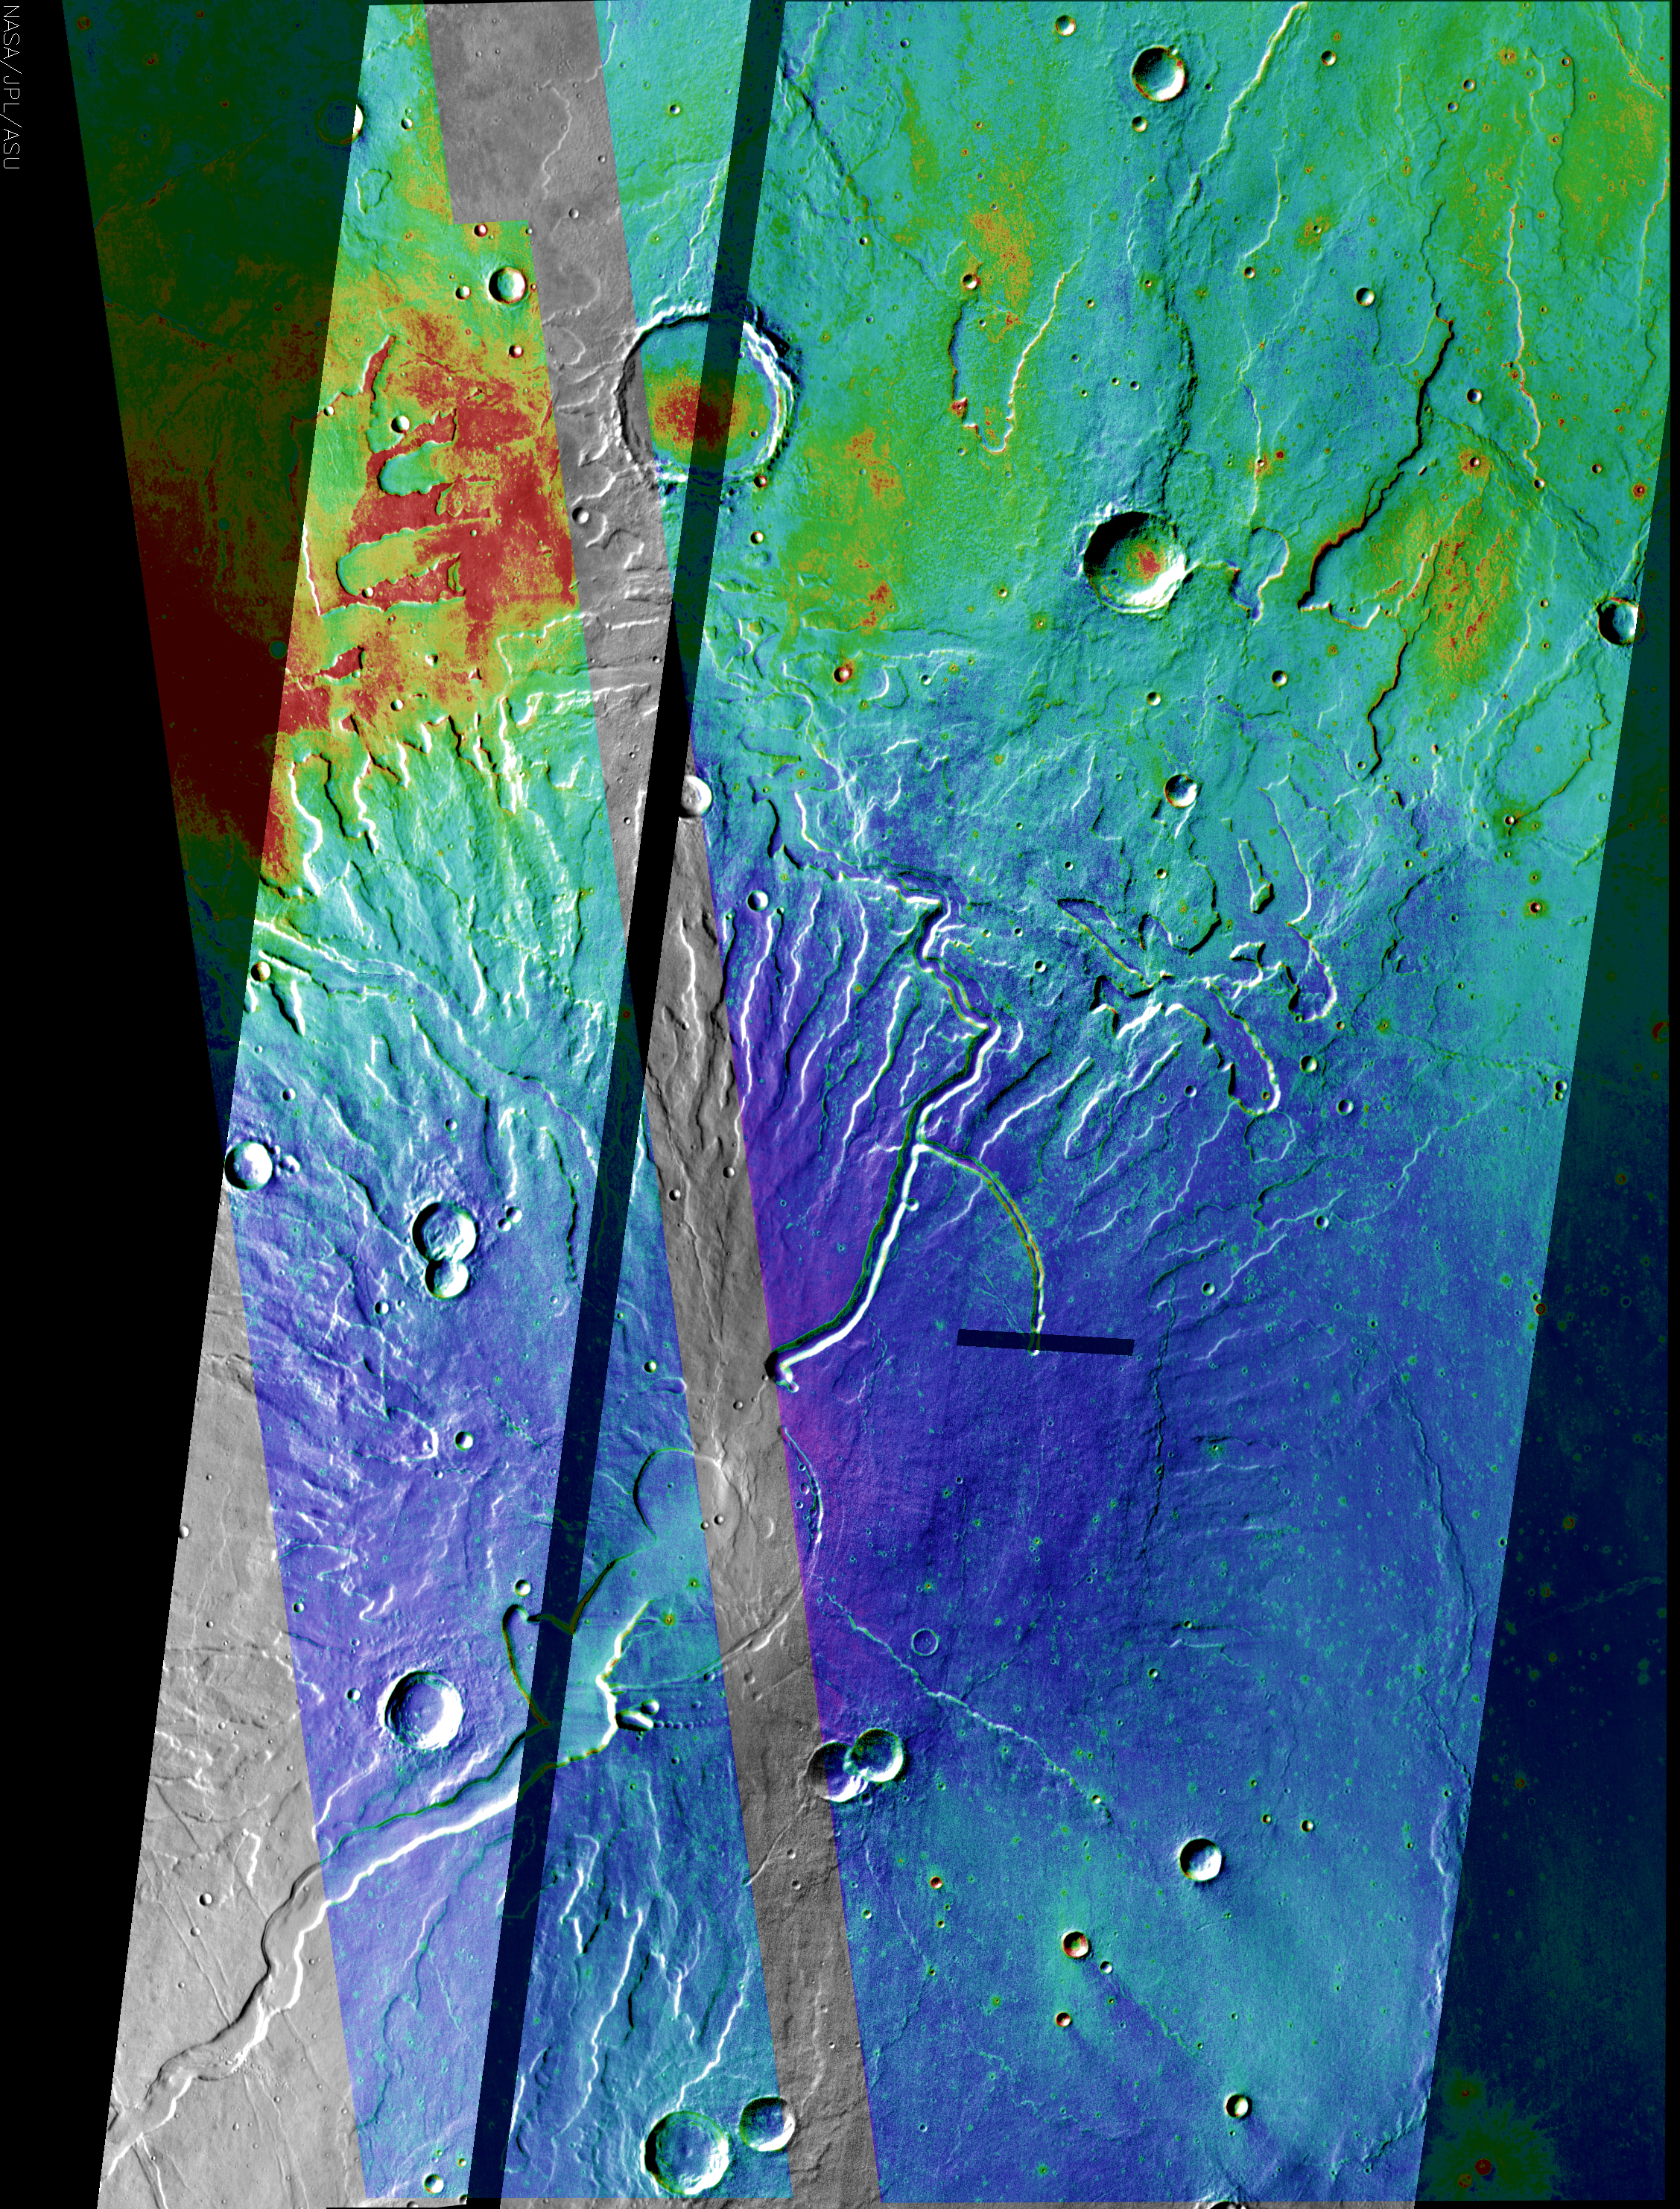

Tyrrhena Patera Mosaic

This image of Tyrrhena Patera is a mosaic of daytime thermal infrared images colorized with a mosaic of nighttime temperature images (purple/blue is coldest, yellow/red is warmest).

The colder nighttime temperatures (blue hues) in the caldera and on the flanks of the volcano indicate that this area is likely covered with finer-grained materals. This contrasts strongly against the warm (red) area to the northwest. These warmer temperatures indicate a rockier surface, possibly even exposed bedrock. This is especially probably where the red hues conform with the topography.

Note: this THEMIS visual image has not been radiometrically nor geometrically calibrated for this preliminary release. An empirical correction has been performed to remove instrumental effects. A linear shift has been applied in the cross-track and down-track direction to approximate spacecraft and planetary motion. Fully calibrated and geometrically projected images will be released through the Planetary Data System in accordance with Project policies at a later time.

NASA’s Jet Propulsion Laboratory manages the 2001 Mars Odyssey mission for NASA’s Office of Space Science, Washington, D.C. The Thermal Emission Imaging System (THEMIS) was developed by Arizona State University, Tempe, in collaboration with Raytheon Santa Barbara Remote Sensing. The THEMIS investigation is led by Dr. Philip Christensen at Arizona State University. Lockheed Martin Astronautics, Denver, is the prime contractor for the Odyssey project, and developed and built the orbiter. Mission operations are conducted jointly from Lockheed Martin and from JPL, a division of the California Institute of Technology in Pasadena.

Credit: NASA/JPL/Arizona State University